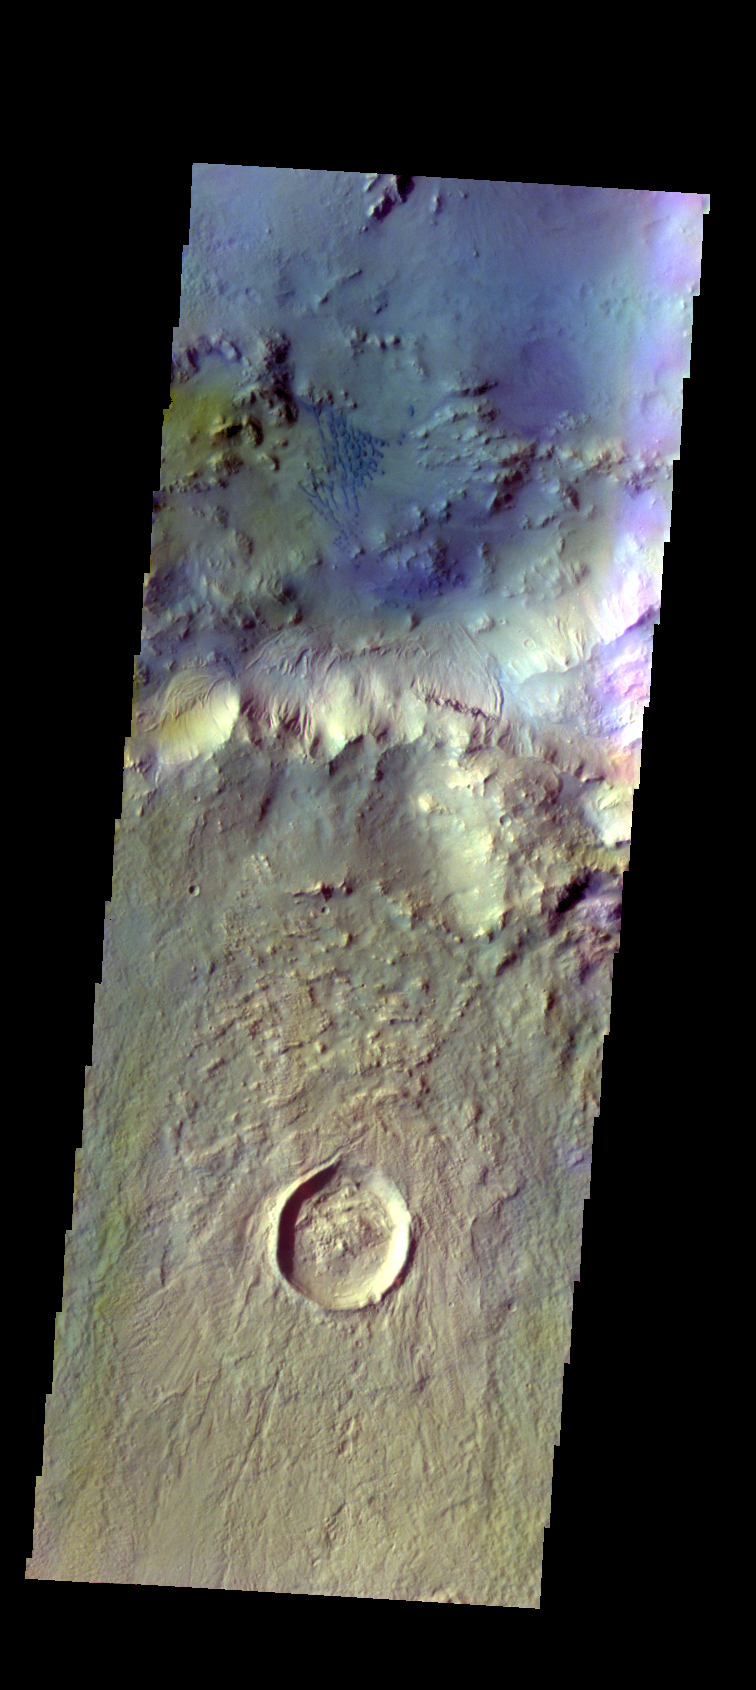

Bamberg Crater Dunes – False Color

The THEMIS VIS camera contains 5 filters. The data from different filters can be combined in multiple ways to create a false color image. These false color images may reveal subtle variations of the surface not easily identified in a single band image. Today’s false color image shows small dunes on the floor of Bamberg Crater. The smaller crater in the bottom half of the image is Gwash Crater.

Credit: NASA/JPL-Caltech/ASU